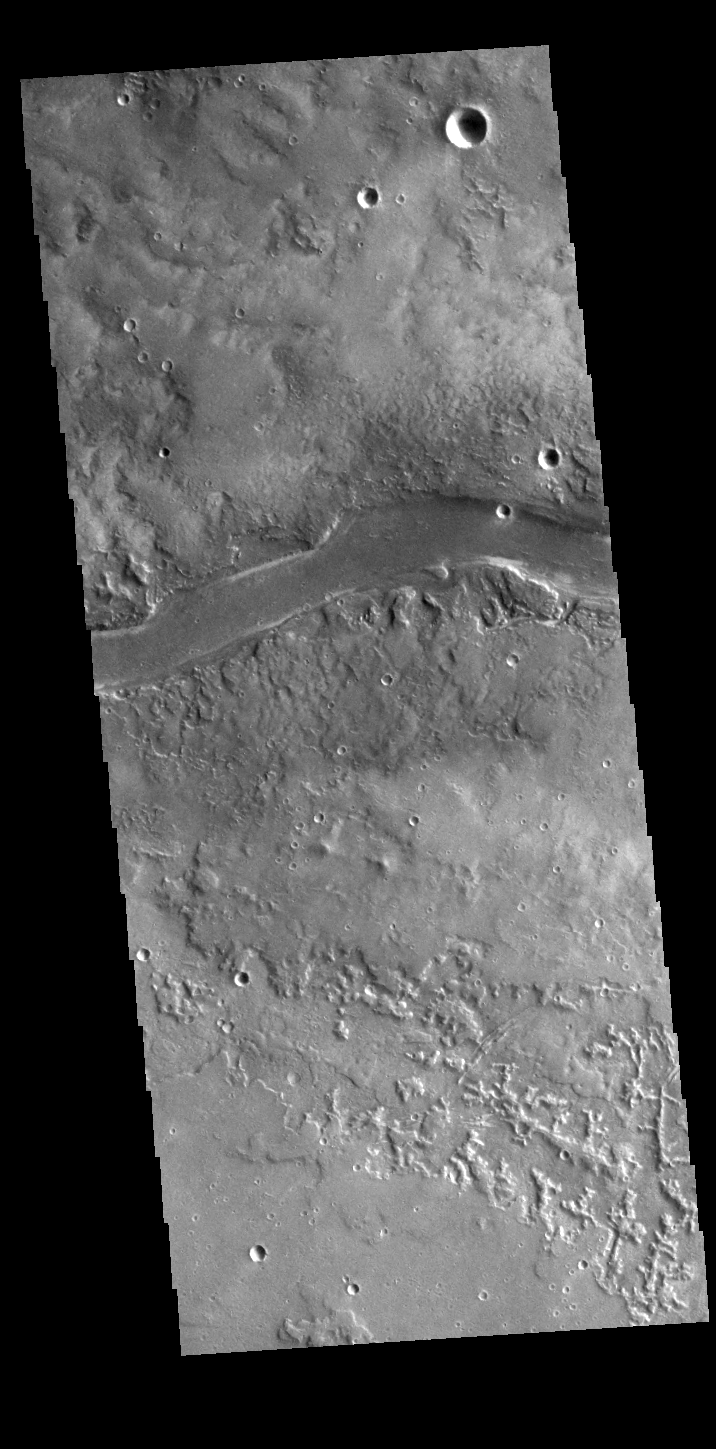

Granicus Valles

This VIS image shows a section of Granicus Valles, one of several channel systems that originate near the western margin of the Elysium Mons volcanic complex.

Credit: NASA/JPL-Caltech/ASU